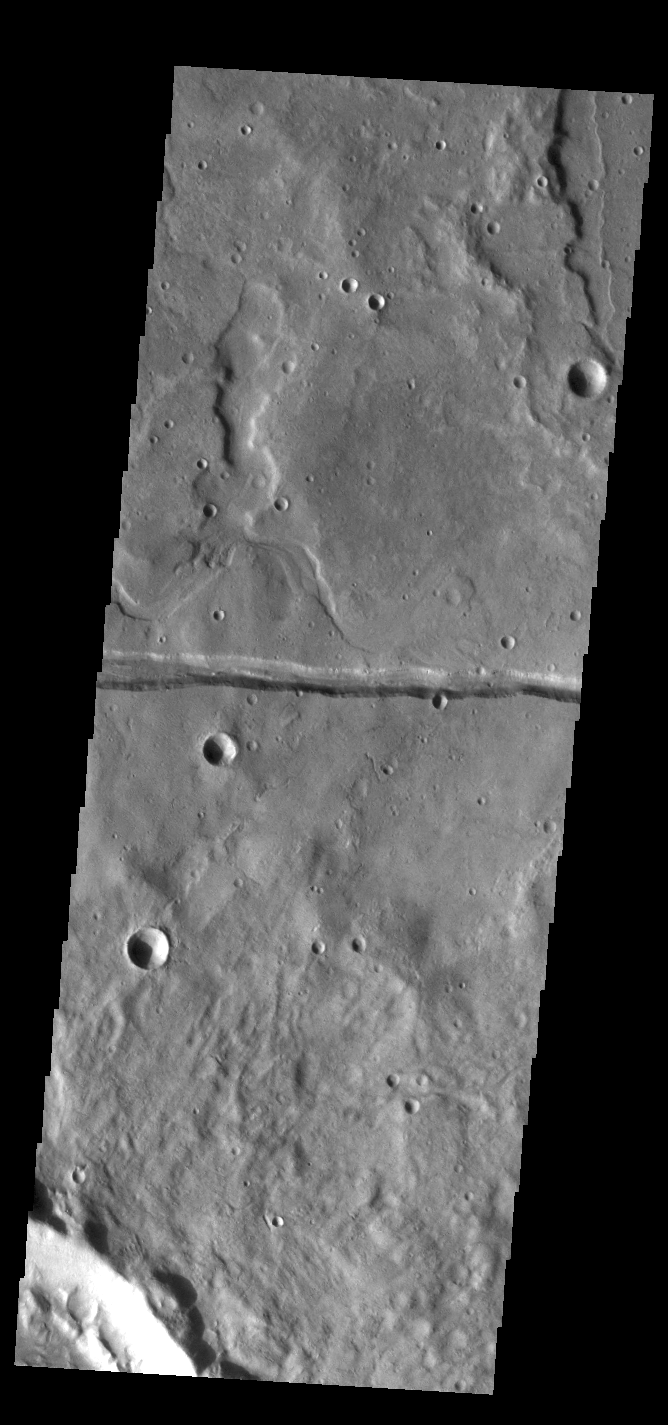

Sirenum Fossae

The linear depression in this VIS image is part of Sirenum Fossae. Depressions of this type are called graben, which form by the down drop of material between two parallel faults. The faults are caused by extensional tectonic stresses in the region. The fossae are 2735km long (1700 miles).

Credit: NASA/JPL-Caltech/ASU